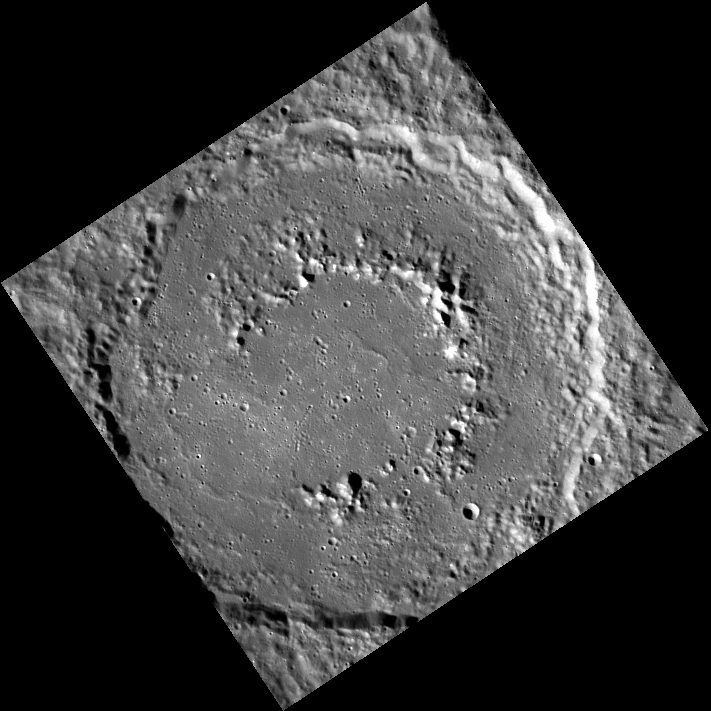

Ancient Heritage

Today’s image is a view of Ahmad Baba, a classic mercurian peak-ring basin. Ahmad (Ahmed) Baba was a West African writer who lived from 1556-1627. The Malian city of Timbuktu is home to the Ahmed Baba Institute, a library and research center named in his honor. The Institute is home to over 18,000 ancient manuscripts.

This image was acquired as part of MDIS’s 8-color base map. The 8-color base map is composed of WAC images taken through eight different narrow-band color filters and covers more than 99% of Mercury’s surface with an average resolution of 1 kilometer/pixel. The highest-quality color images are obtained for Mercury’s surface when both the spacecraft and the Sun are overhead, so these images typically are taken with viewing conditions of low incidence and emission angles.

Date acquired: December 14, 2011
Image Mission Elapsed Time (MET): 232373246
Image ID: 1136317
Instrument: Wide Angle Camera (WAC) of the Mercury Dual Imaging System (MDIS)
WAC filter: 7 (748 nanometers)
Center Latitude: 58.43°
Center Longitude: 231.7° E
Resolution: 250 meters/pixel
Scale: The basin’s main ring is about 126 km (78 mi.) in diameter.
Incidence Angle: 71.5°
Emission Angle: 0.5°
Phase Angle: 71.0°

The MESSENGER spacecraft is the first ever to orbit the planet Mercury, and the spacecraft’s seven scientific instruments and radio science investigation are unraveling the history and evolution of the Solar System’s innermost planet. Visit the Why Mercury? section of this website to learn more about the key science questions that the MESSENGER mission is addressing. During the one-year primary mission, MDIS acquired 88,746 images and extensive other data sets. MESSENGER is now in a year-long extended mission, during which plans call for the acquisition of more than 80,000 additional images to support MESSENGER’s science goals.

For information regarding the use of images, see the MESSENGER image use policy.

Credit: NASA/Johns Hopkins University Applied Physics Laboratory/Carnegie Institution of Washington